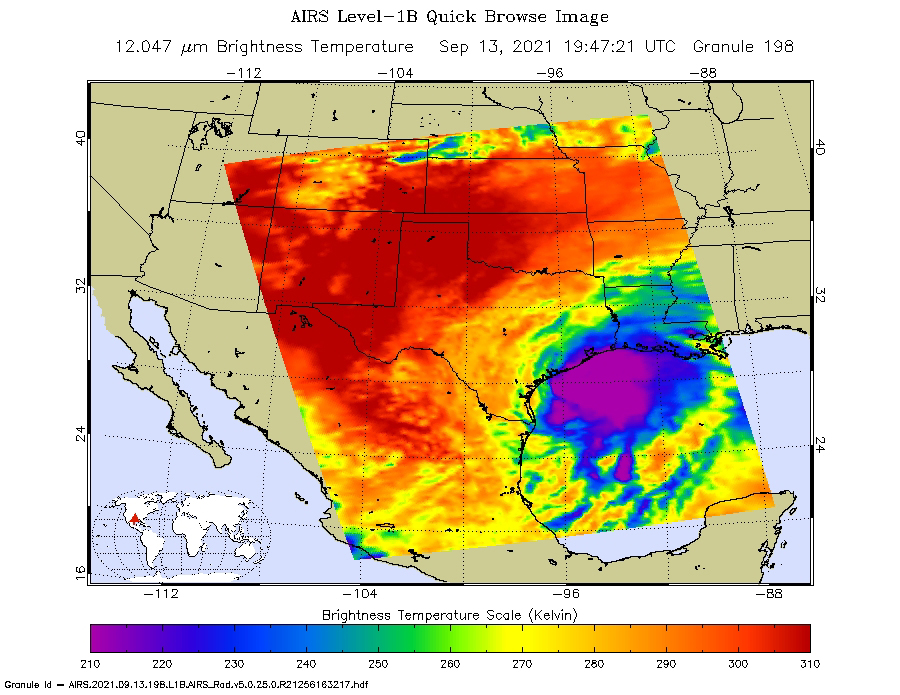

Hurricane Nicholas Before and After Landfall

NASA’s Atmospheric Infrared Sounder (AIRS) captured views of Hurricane Nicholas before and after it made landfall about 10 miles west-southwest of Sargent Beach, Texas, on Tuesday, Sept. 14, 2021.

One image showed Nicholas approaching the Texas coast as a tropical storm in the early afternoon on Monday, Sept. 13, 2021. The storm strengthened to a Category 1 hurricane on Monday night and made landfall Tuesday morning around 12:30 a.m. CDT. The second AIRS image (Figure 1) captured Hurricane Nicholas shortly after landfall around 2:53 a.m. CDT.

In the infrared AIRS images, the large purple areas indicate very cold clouds carried high into the atmosphere by lofty thunderstorms that are also associated with heavy rainfall. Warmer areas with shallower rain clouds are shown in blue and green. The orange and red areas represent mostly cloud-free air.

AIRS, in conjunction with the Advanced Microwave Sounding Unit (AMSU), senses emitted infrared and microwave radiation from Earth to provide a three-dimensional look at the planet’s weather and climate. Working in tandem, the two instruments make simultaneous observations down to Earth’s surface. With more than 2,000 channels sensing different regions of the atmosphere, the system creates a global, three-dimensional map of atmospheric temperature and humidity, cloud amounts and heights, greenhouse gas concentrations, and many other atmospheric phenomena. Launched into Earth orbit in 2002 aboard NASA’s Aqua spacecraft, the AIRS and AMSU instruments are managed by NASA’s Jet Propulsion Laboratory in Southern California, under contract to NASA. JPL is a division of Caltech.

Credit: NASA/JPL-Caltech